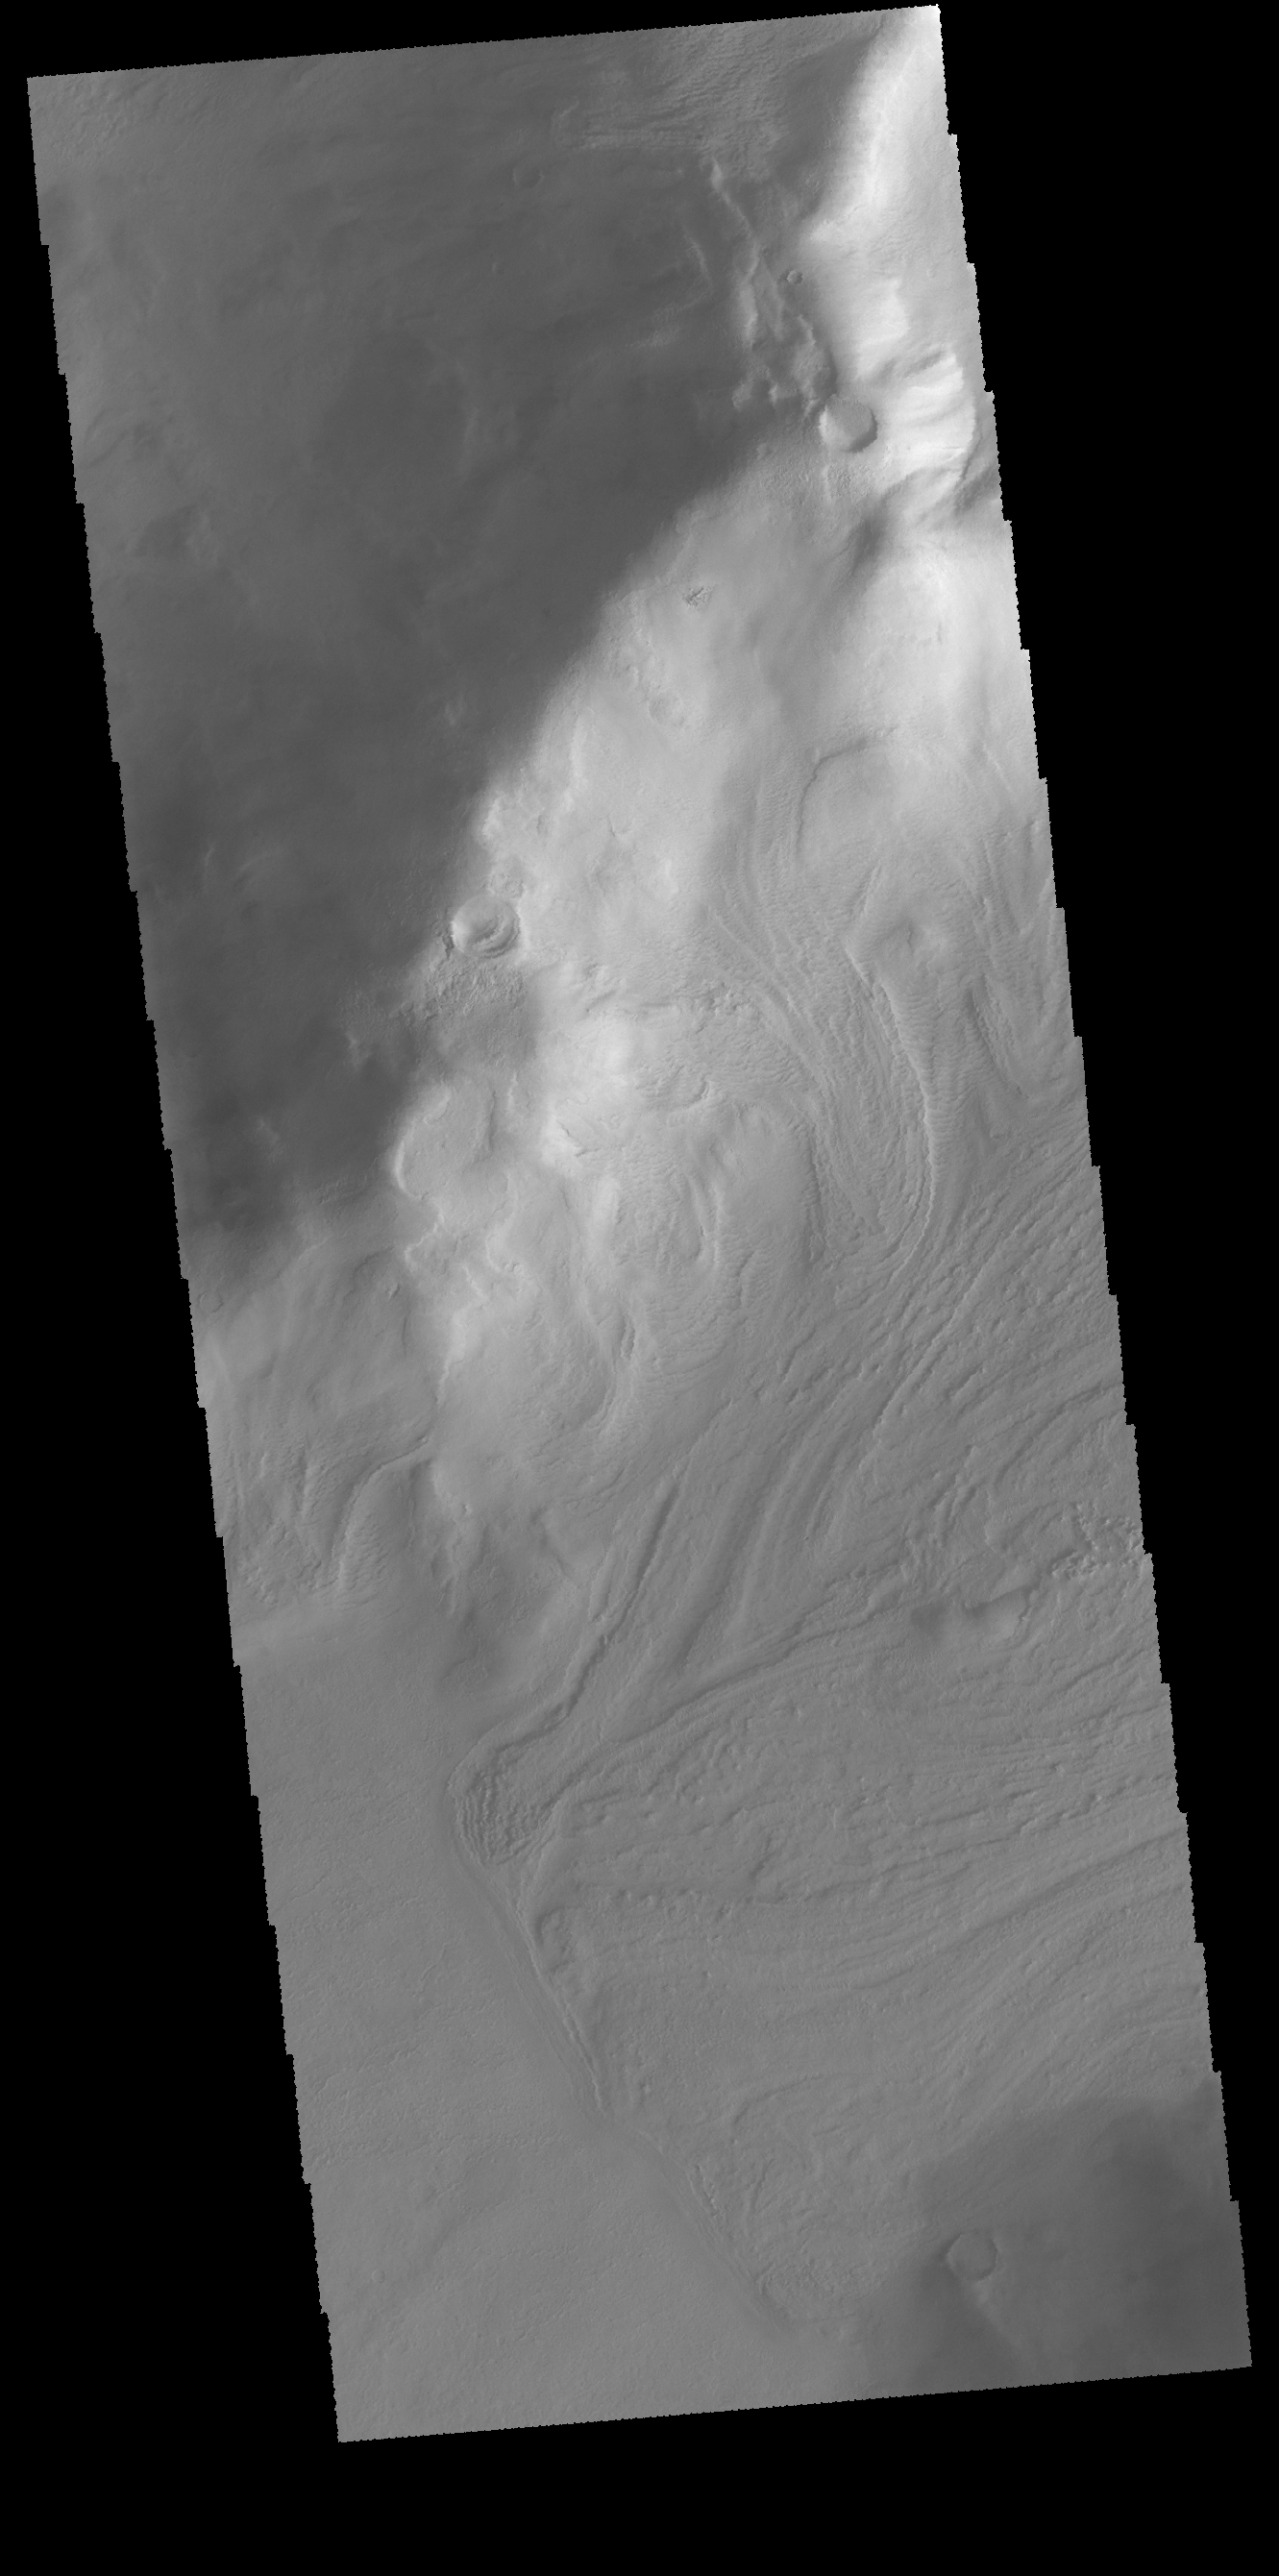

Debris Flow

This VIS image shows downslope movement of material from the hill at the top of the image. Linear ridges and channels are visible on the surface to the debris flow deposit.

Credit: NASA/JPL-Caltech/ASU